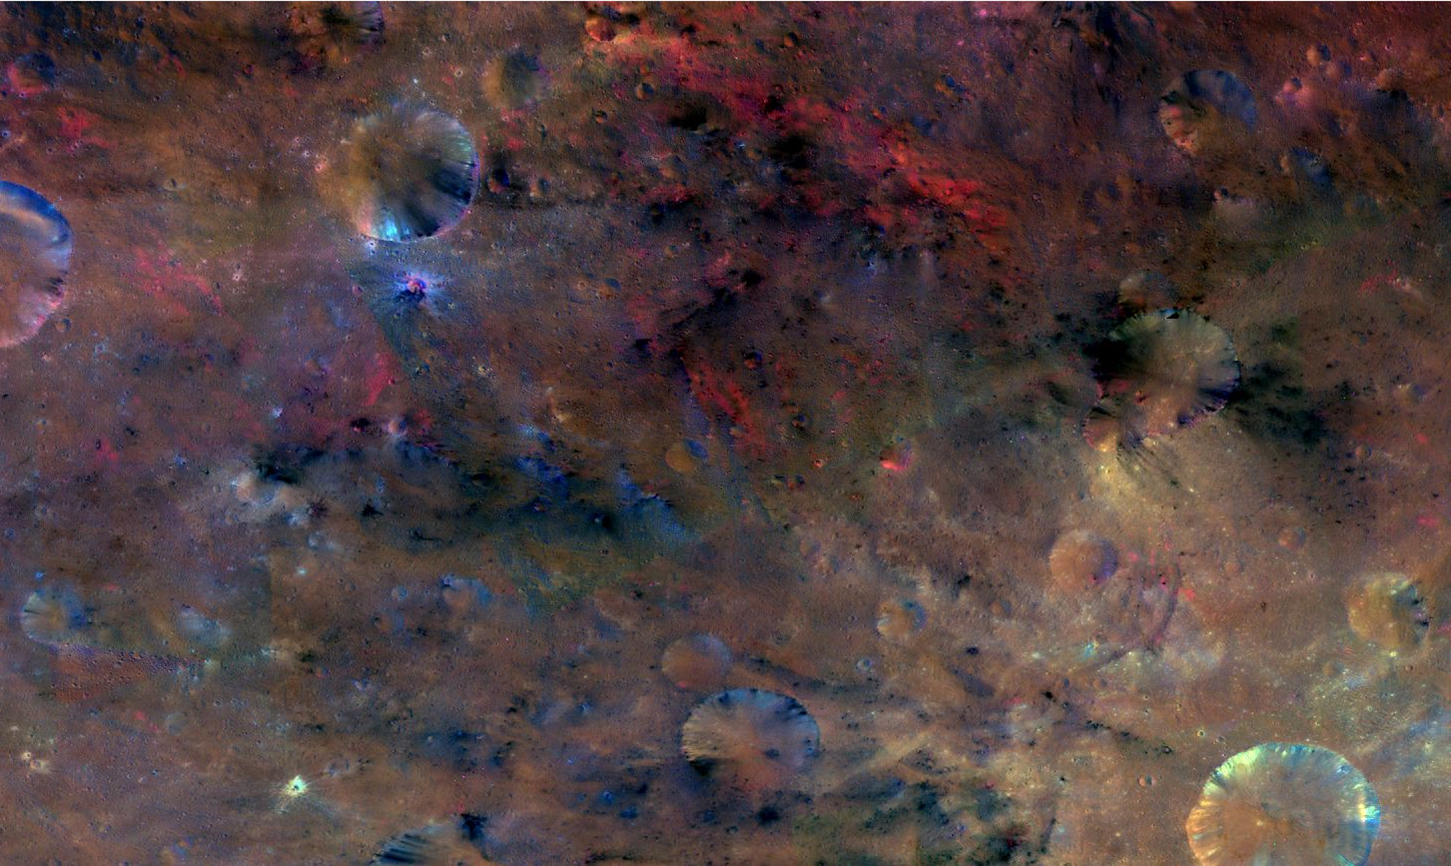

Vesta’s Many Colors at Sextilia

This colorful image from NASA’s Dawn mission shows material northwest of the crater Sextilia on the giant asteroid Vesta. Sextilia, located around 30 degrees south latitude, is at the bottom right of this image.

The image was taken by Dawn’s framing camera from September to October 2011.

In this image, the entire color spectrum of Vesta becomes visible. While a large asteroid impact probably brought the black material, the red material may have been melted by the impact.

The composite image was created by assigning ratios of color information collected from several color filters in visible light and near-infrared light to maximize subtle differences in lithology (the physical characteristics of rock units, such as color, texture and composition). The color scheme pays special attention to the iron-rich mineral pyroxene.

The Dawn mission to Vesta and Ceres is managed by NASA’s Jet Propulsion Laboratory, a division of the California Institute of Technology in Pasadena, for NASA’s Science Mission Directorate, Washington. The University of California, Los Angeles, is responsible for overall Dawn mission science. The Dawn framing cameras were developed and built under the leadership of the Max Planck Institute for Solar System Research, Katlenburg-Lindau, Germany, with significant contributions by DLR German Aerospace Center, Institute of Planetary Research, Berlin, and in coordination with the Institute of Computer and Communication Network Engineering, Braunschweig. The framing camera project is funded by the Max Planck Society, DLR and NASA.

Credit: NASA/JPL-Caltech/UCLAMPS/DLR/IDA